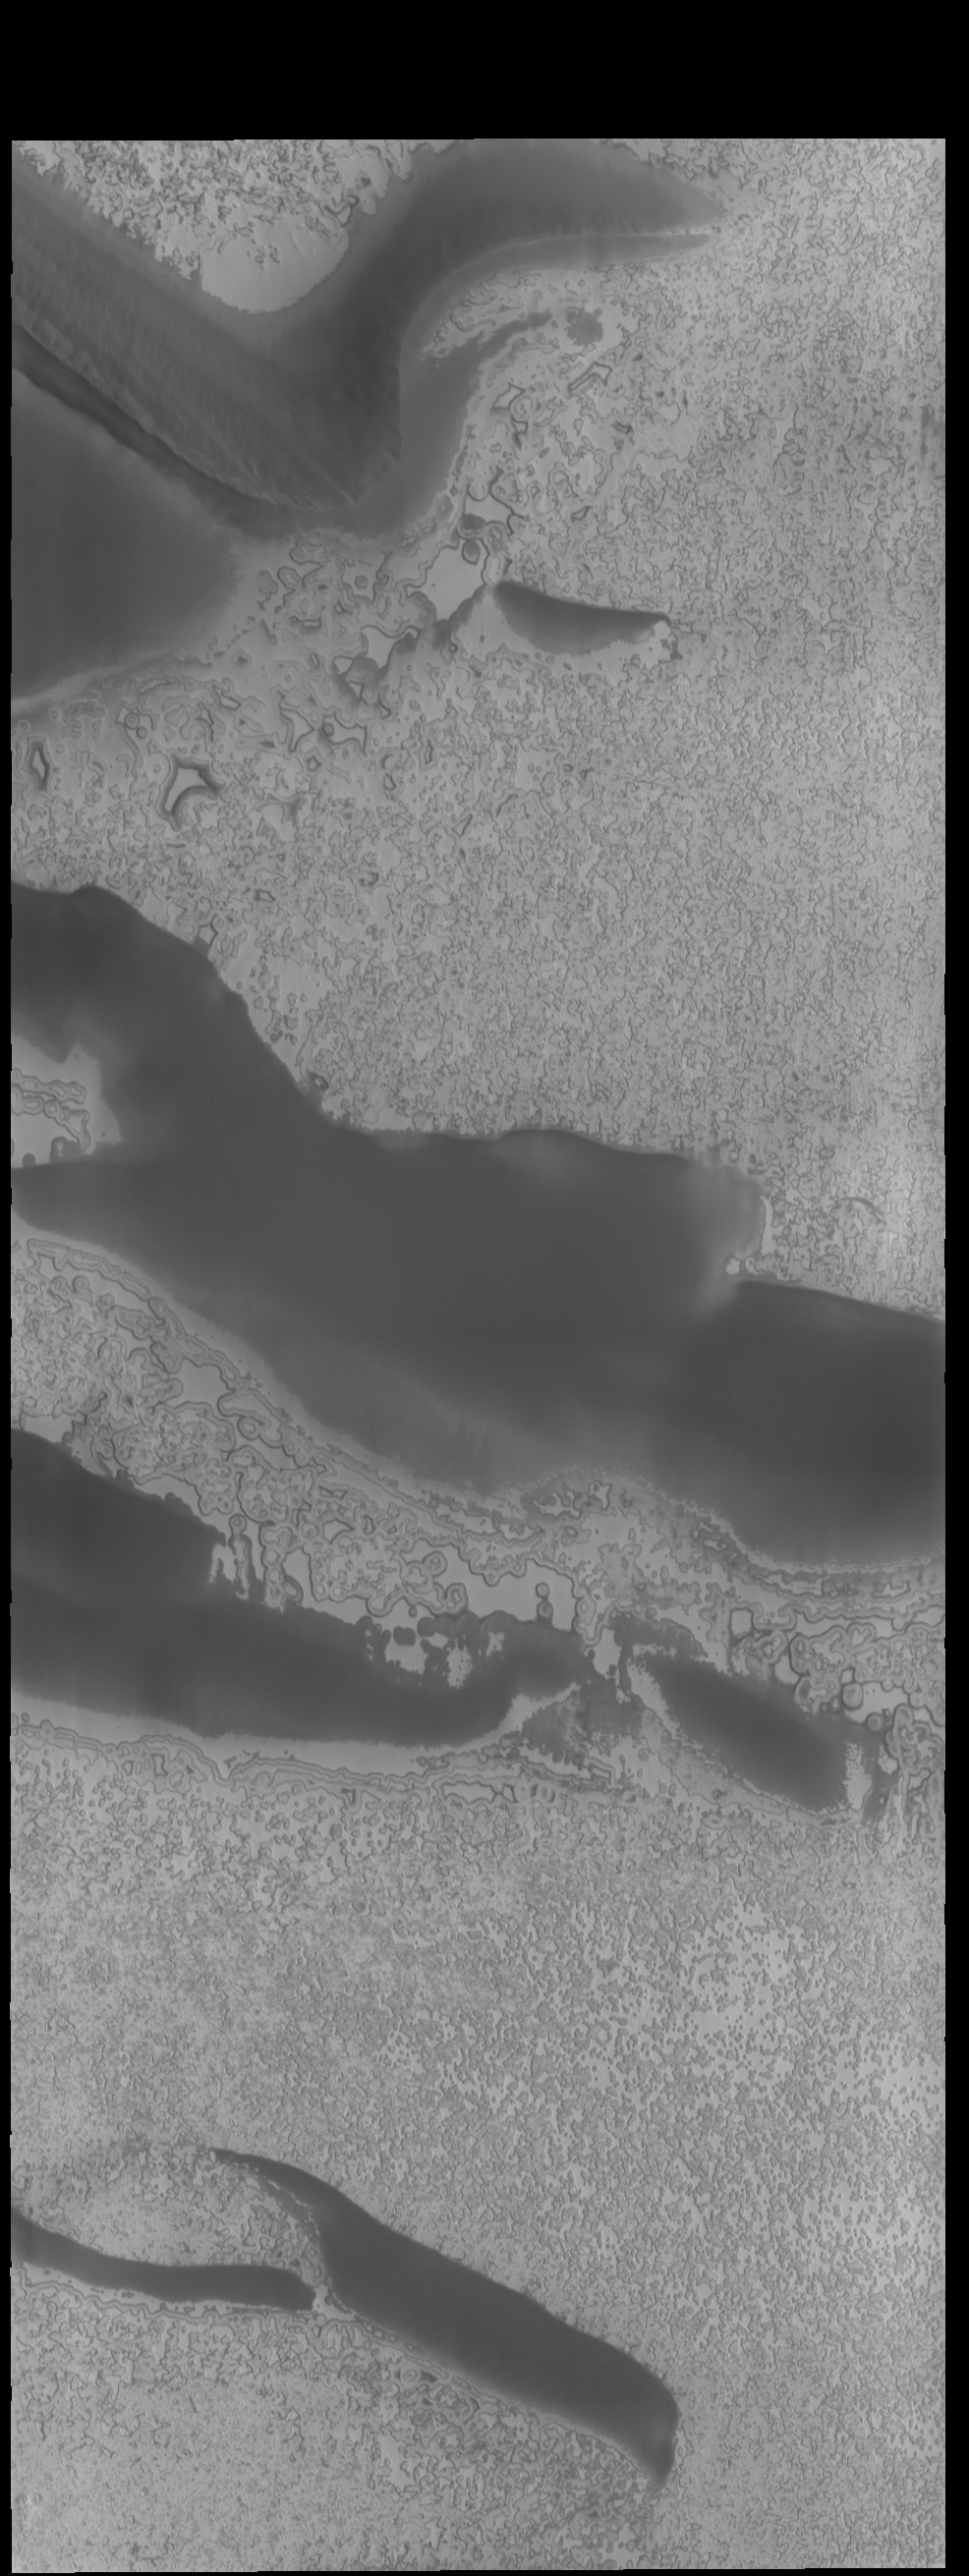

Polar Textures

This VIS image of the south pole was taken at the end of summer. Frost will soon start to form as the season transitions into fall. Fall in the southern hemisphere means spring in the northern, so the north polar cap is just starting to thaw.

Credit: NASA/JPL-Caltech/ASU